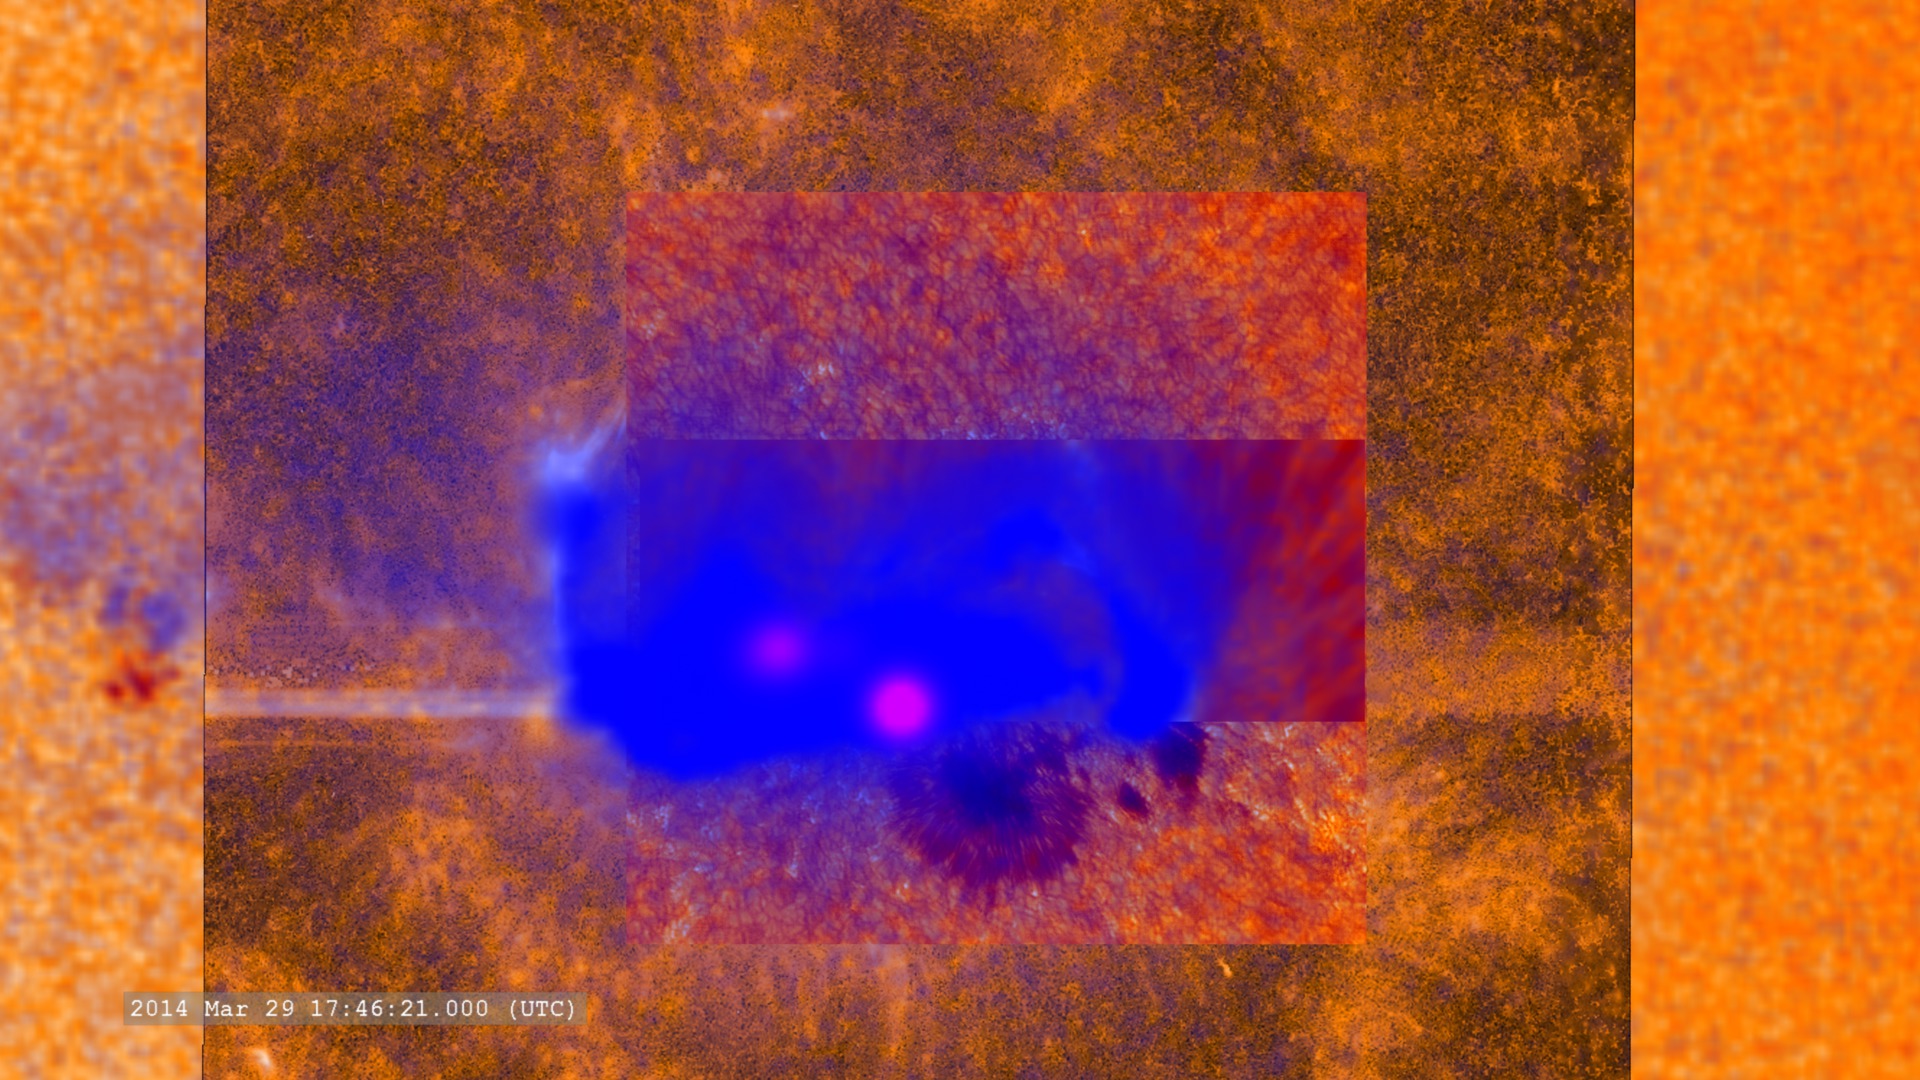

NASA's Best-Observed X-Class Flare of All Time

A combination of many (but not all) of the datasets which observed this flare. -- On March 29, 2014 the sun released an X-class flare. It was observed by NASA's Interface Region Imaging Spectrograph, or IRIS; NASA's Solar Dynamics Observatory, or SDO; NASA's Reuven Ramaty High Energy Solar Spectroscopic Imager, or RHESSI; the Japanese Aerospace Exploration Agency's Hinode; and the National Solar Observatory's Dunn Solar Telescope located at Sacramento Peak in New Mexico. To have a record of such an intense flare from so many observatories is unprecedented. Such research can help scientists better understand what catalyst sets off these large explosions on the sun. Perhaps we may even some day be able to predict their onset and forewarn of the radio blackouts solar flares can cause near Earth - blackouts that can interfere with airplane, ship and military communications.

Credit: NASA Goddard